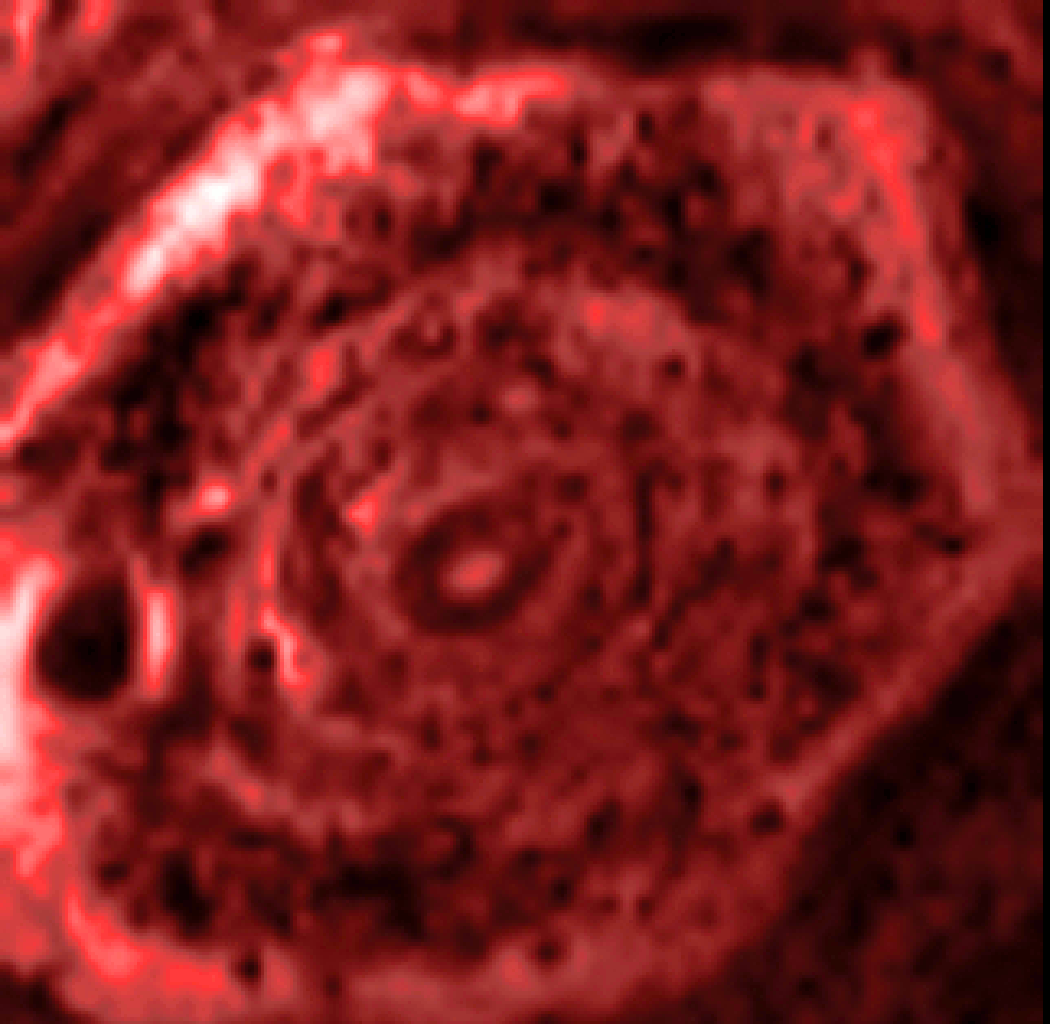

Hexagon in Silhouette

This infrared movie from NASA’s Cassini mission shows the churning of the curious six-sided jet stream at Saturn’s north pole known as “the hexagon.” The movie, which was sped up here, covers 2 hours and 45 minutes in real time. It was made from data obtained by Cassini’s visual and infrared mapping spectrometer in the 5-micron wavelength of radiation. This channel shows clouds in silhouette against infrared light emanating from Saturn’s interior. These clouds are composed of relatively large particles and are thick, blocking light so they appear dark. These kinds of clouds tend to lie deep in Saturn’s atmosphere, at about 3 bars of pressure.

The images were obtained on June 14, 2013. There are 19 images in this movie, each taken with a 120-millisecond exposure time.

A related colorized version that is centered on the north pole can be seen at PIA17654.

The Cassini-Huygens mission is a cooperative project of NASA, the European Space Agency and the Italian Space Agency. JPL manages the mission for NASA’s Science Mission Directorate, Washington. The California Institute of Technology in Pasadena manages JPL for NASA. The VIMS team is based at the University of Arizona in Tucson.

Credit: NASA/JPL-Caltech/University of Arizona